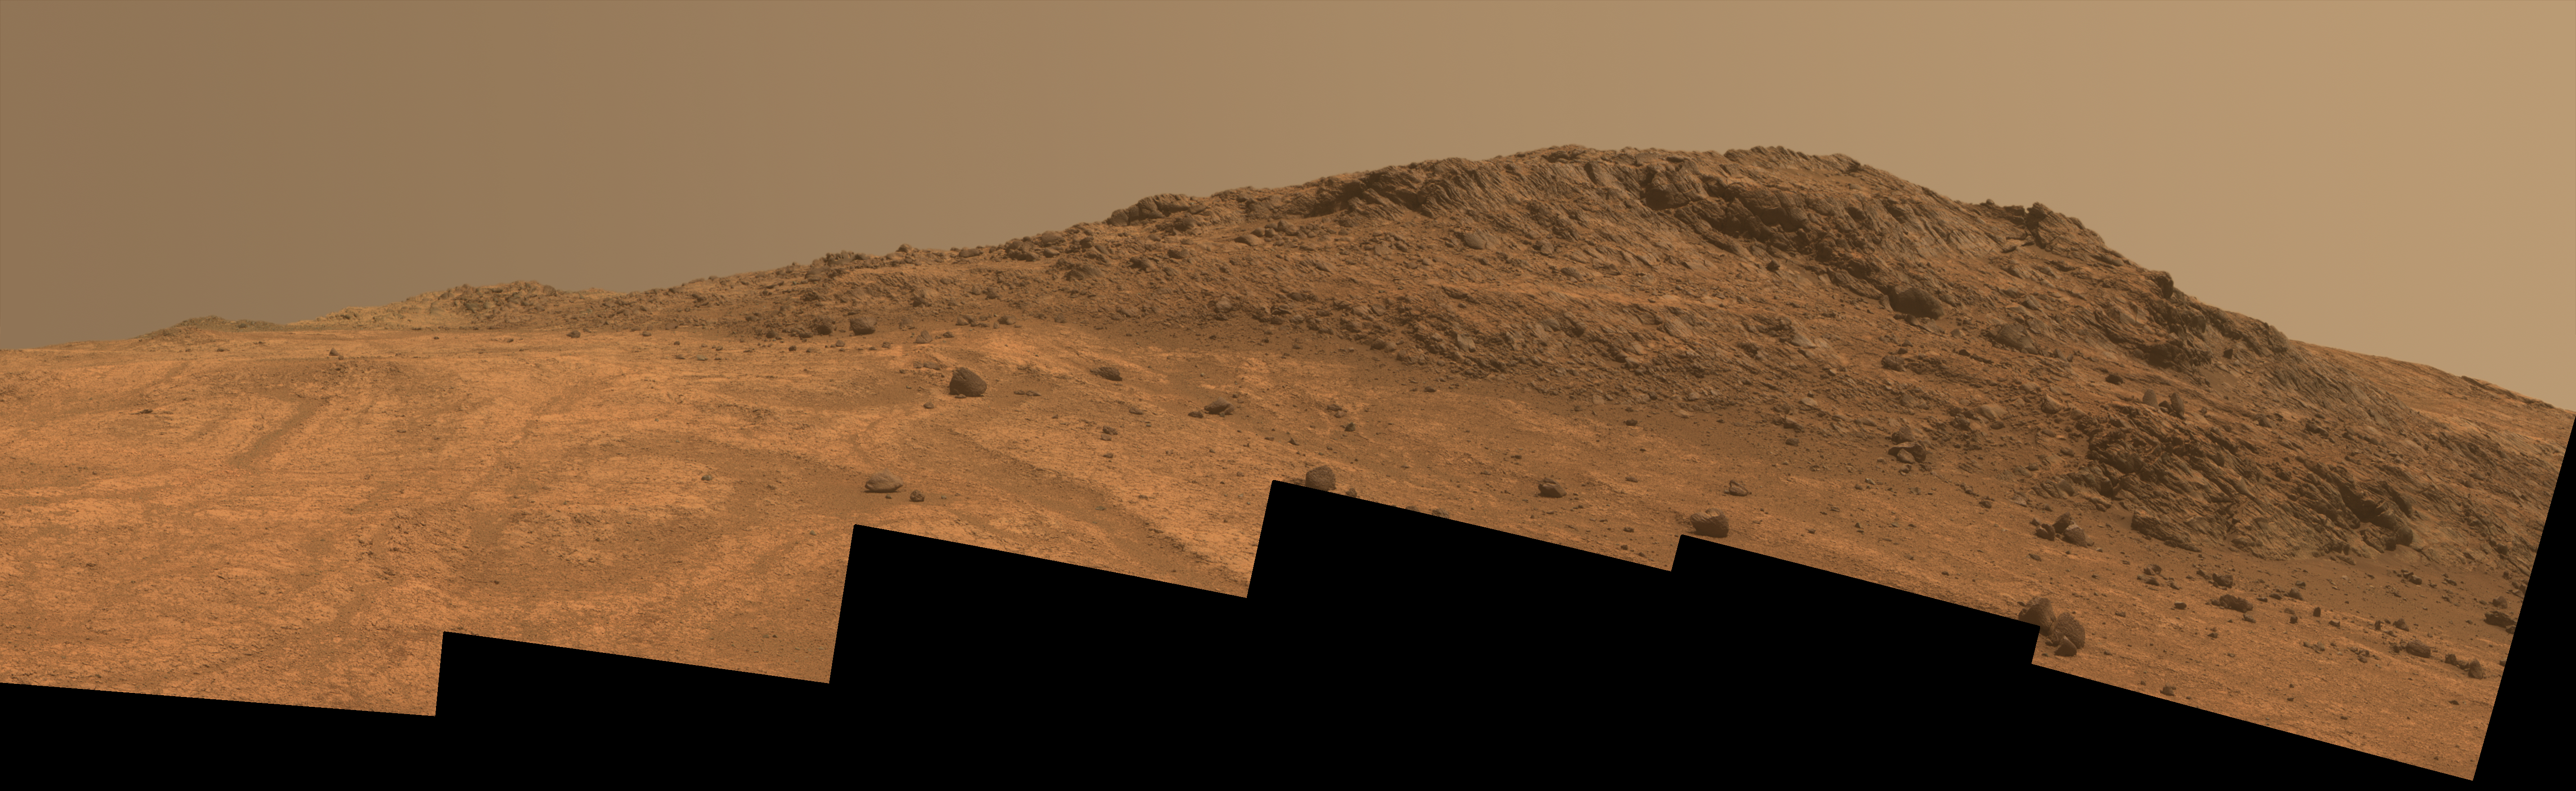

‘Hinners Point’ Above Floor of ‘Marathon Valley’ on Mars

This Martian scene shows contrasting textures and colors of “Hinners Point,” at the northern edge of “Marathon Valley,” and swirling reddish zones on the valley floor to the left.

The view combines six frames taken by the panoramic camera (Pancam) on NASA’s Mars Exploration Rover Opportunity on Aug. 14, 2015, during the 4,108th Martian day, or sol, of the rover’s work on Mars.

The summit takes its informal name as a tribute to Noel Hinners (1935-2014). For NASA’s Apollo program, Hinners played important roles in selection of landing sites on the moon and scientific training of astronauts. He then served as NASA associate administrator for space science, director of the Smithsonian National Air and Space Museum, director of NASA’s Goddard Space Flight Center, NASA chief scientist and associate deputy administrator of NASA. Subsequent to responsibility for the Viking Mars missions while at NASA, he spent the latter part of his career as vice president for flight systems at Lockheed Martin, where he had responsibility for the company’s roles in development and operation of NASA’s Mars Global Surveyor, Mars Reconnaissance Orbiter, Mars Odyssey, Phoenix Mars Lander, Stardust and Genesis missions.

Marathon Valley cuts generally east-west through the western rim of Endeavour Crater. The valley’s name refers to the distance Opportunity drove from its 2004 landing site to arrival at this location in 2014. The valley was a high-priority destination for the rover mission because observations from orbit detected clay minerals there.

Dark rocks on Hinners Point show a pattern dipping downward toward the interior of Endeavour, to the right from this viewing angle. The strong dip may have resulted from the violence of the impact event that excavated the crater.

Brighter rocks make up the valley floor. The reddish zones there may be areas where water has altered composition. Inspections by Opportunity have found compositions there are higher in silica and lower in iron than the typical composition of rocks on Endeavour’s rim.

The scene spans from west-southwest at left to northwest at right. The larger of two stones close to each other in the foreground left of center is about 5 inches (12 centimeters) wide. On bright bedrock to the right of those stones, Opportunity inspected a target informally named “Pvt. George Gibson.” Another inspected target, “Pvt. Silas Goodrich,” is on the valley floor near the left edge of this scene. The informal names for these targets refer to members of the Lewis and Clark expedition’s Corps of Discovery.

This version of the image is presented in approximate true color by combing exposures taken through three of the Pancam’s color filters, centered on wavelengths of 753 nanometers (near-infrared), 535 nanometers (green) and 432 nanometers (violet). An enhanced-color version making differences in surface materials easier to see is at PIA19820. A stereo version is at PIA19911.

JPL manages the Mars Exploration Rover Project for NASA’s Science Mission Directorate in Washington.

Credit: NASA/JPL-Caltech/Cornell Univ./Arizona State Univ.